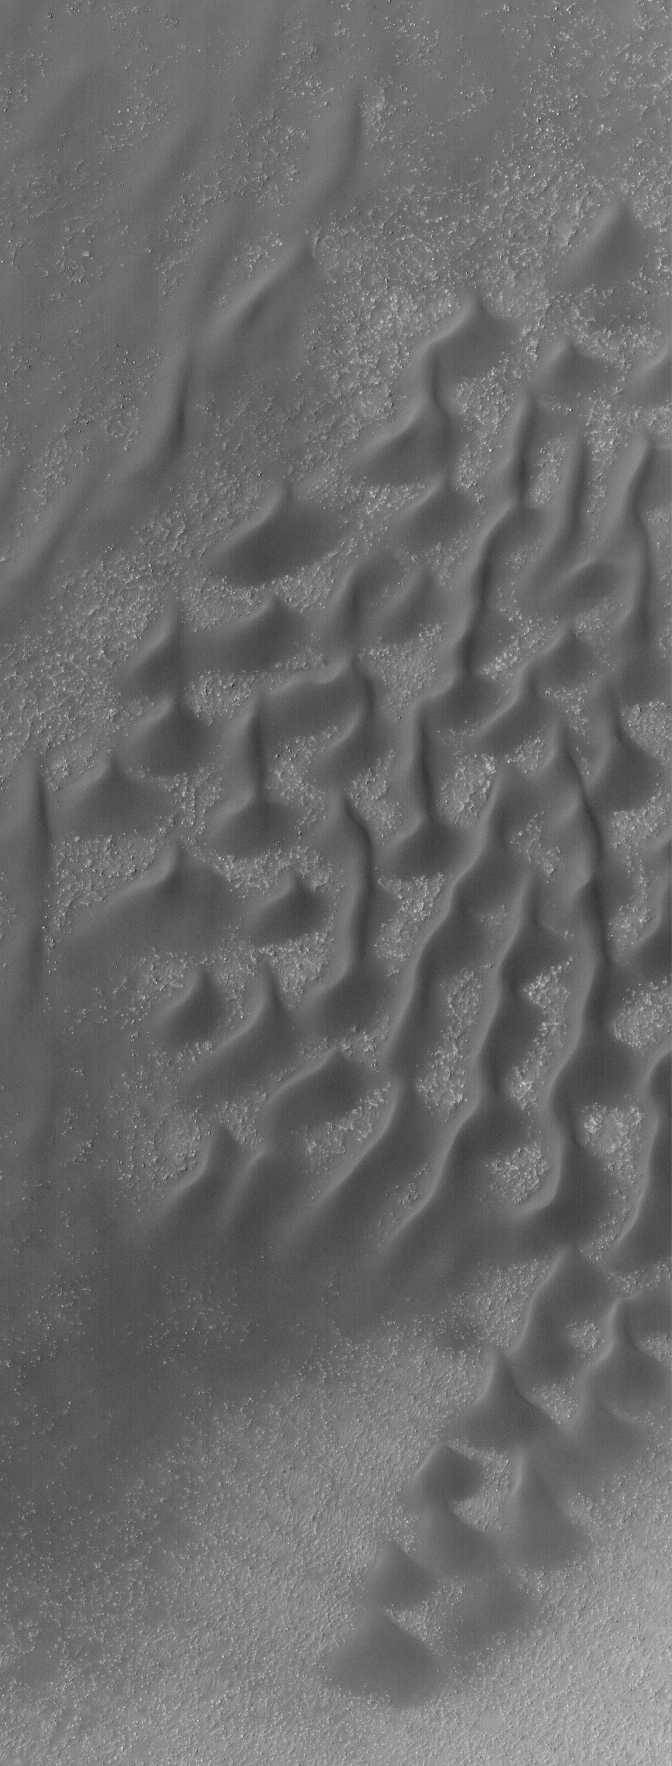

Mid-latitude Dunes

7 August 2005
This Mars Global Surveyor (MGS) Mars Orbiter Camera (MOC) image shows dark sand dunes on the floor of a southern mid-latitude impact crater. Craters are commonly the site of sand dunes, as sand may become trapped in these topographic depressions. In this case, the winds responsible for the dunes generally blew from the south/southeast (bottom/lower right),

Location near: 51.8°S, 105.5°W
Image width: width: ~3 km (~1.9 mi)
Illumination from: upper left
Season: Southern Spring

Credit: NASA/JPL/Malin Space Science Systems